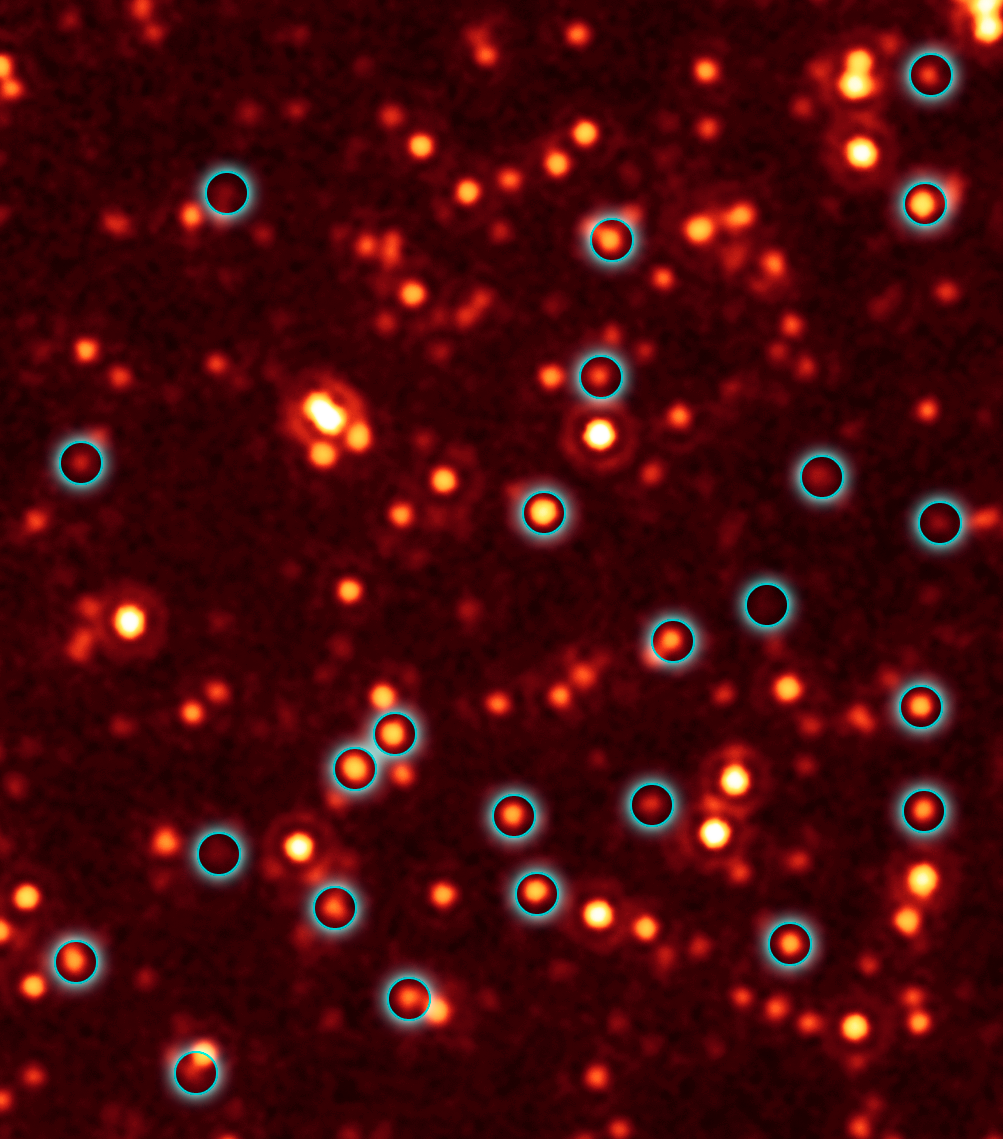

Missing Black Hole Report: Hundreds Found!

A long-lost population of active supermassive black holes, or quasars, has been uncovered by NASA's Spitzer and Chandra space telescopes. This image, taken with Spitzer's infrared vision, shows a fraction of these black holes, which are located deep in the bellies of distant, massive galaxies (circled in blue).

Spitzer originally scanned the field of galaxies shown in the picture as part of a multiwavelength program called the Great Observatories Origins Deep Survey, or Goods. This picture shows a portion of the Goods field called Goods-South. When astronomers saw the Spitzer data, they were surprised to find that hundreds of the galaxies between 9 and 11 billion light-years away were shining with an unexpected excess of infrared light. They then followed up with X-ray data from Chandra of the same field, and applied a technique called stacking, which adds up the faint light of multiple galaxies. The results revealed that the infrared-bright galaxies are hiding many black holes that had been theorized about before but never seen. This excess infrared light is being produced by the growing black holes.

The other smudges in this picture are distant galaxies, most of which are closer to us than the circled galaxies, causing them to appear brighter.

This image was taken by Spitzer's multiband imaging photometer at a wavelength of 24 microns. It shows the faintest distant objects ever observed with Spitzer at this wavelength.

Credit: NASA/JPL-Caltech/E. Daddi (CEA France)